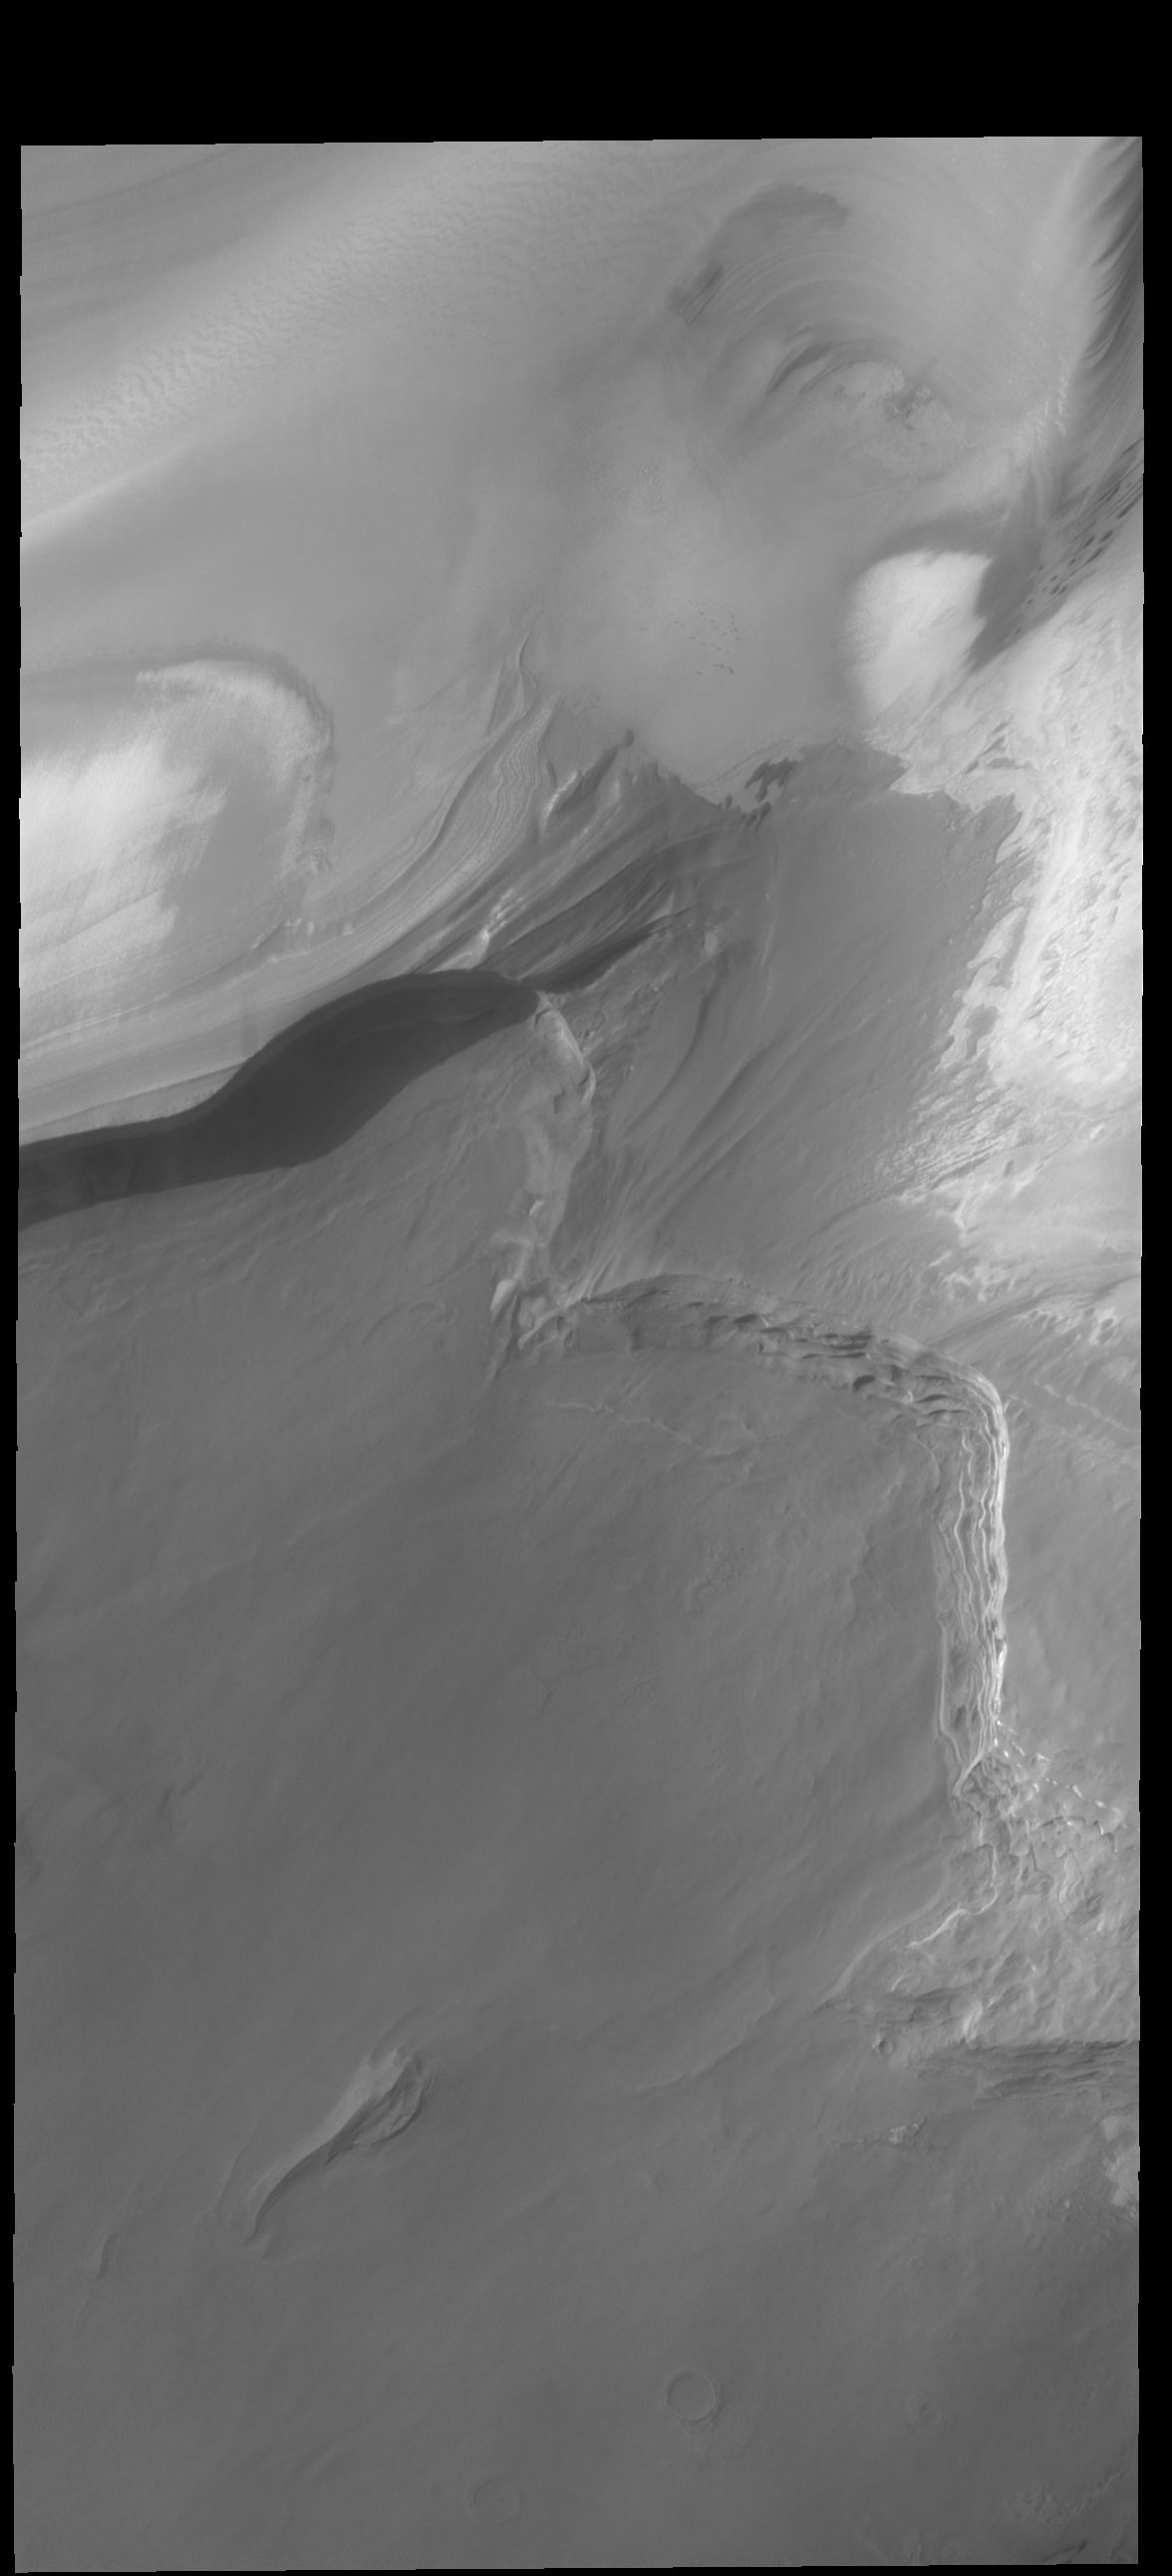

Boreum Cavus

This VIS image shows part of Boreum Cavus, at the interior end of Chasma Boreale. The layered polar ice is easily identified in the upper part of the image. Boreum Cavus is an arcuate region where the polar ice thins, revealing the rockier surface of Chasma Boreale.

Credit: NASA/JPL-Caltech/ASU